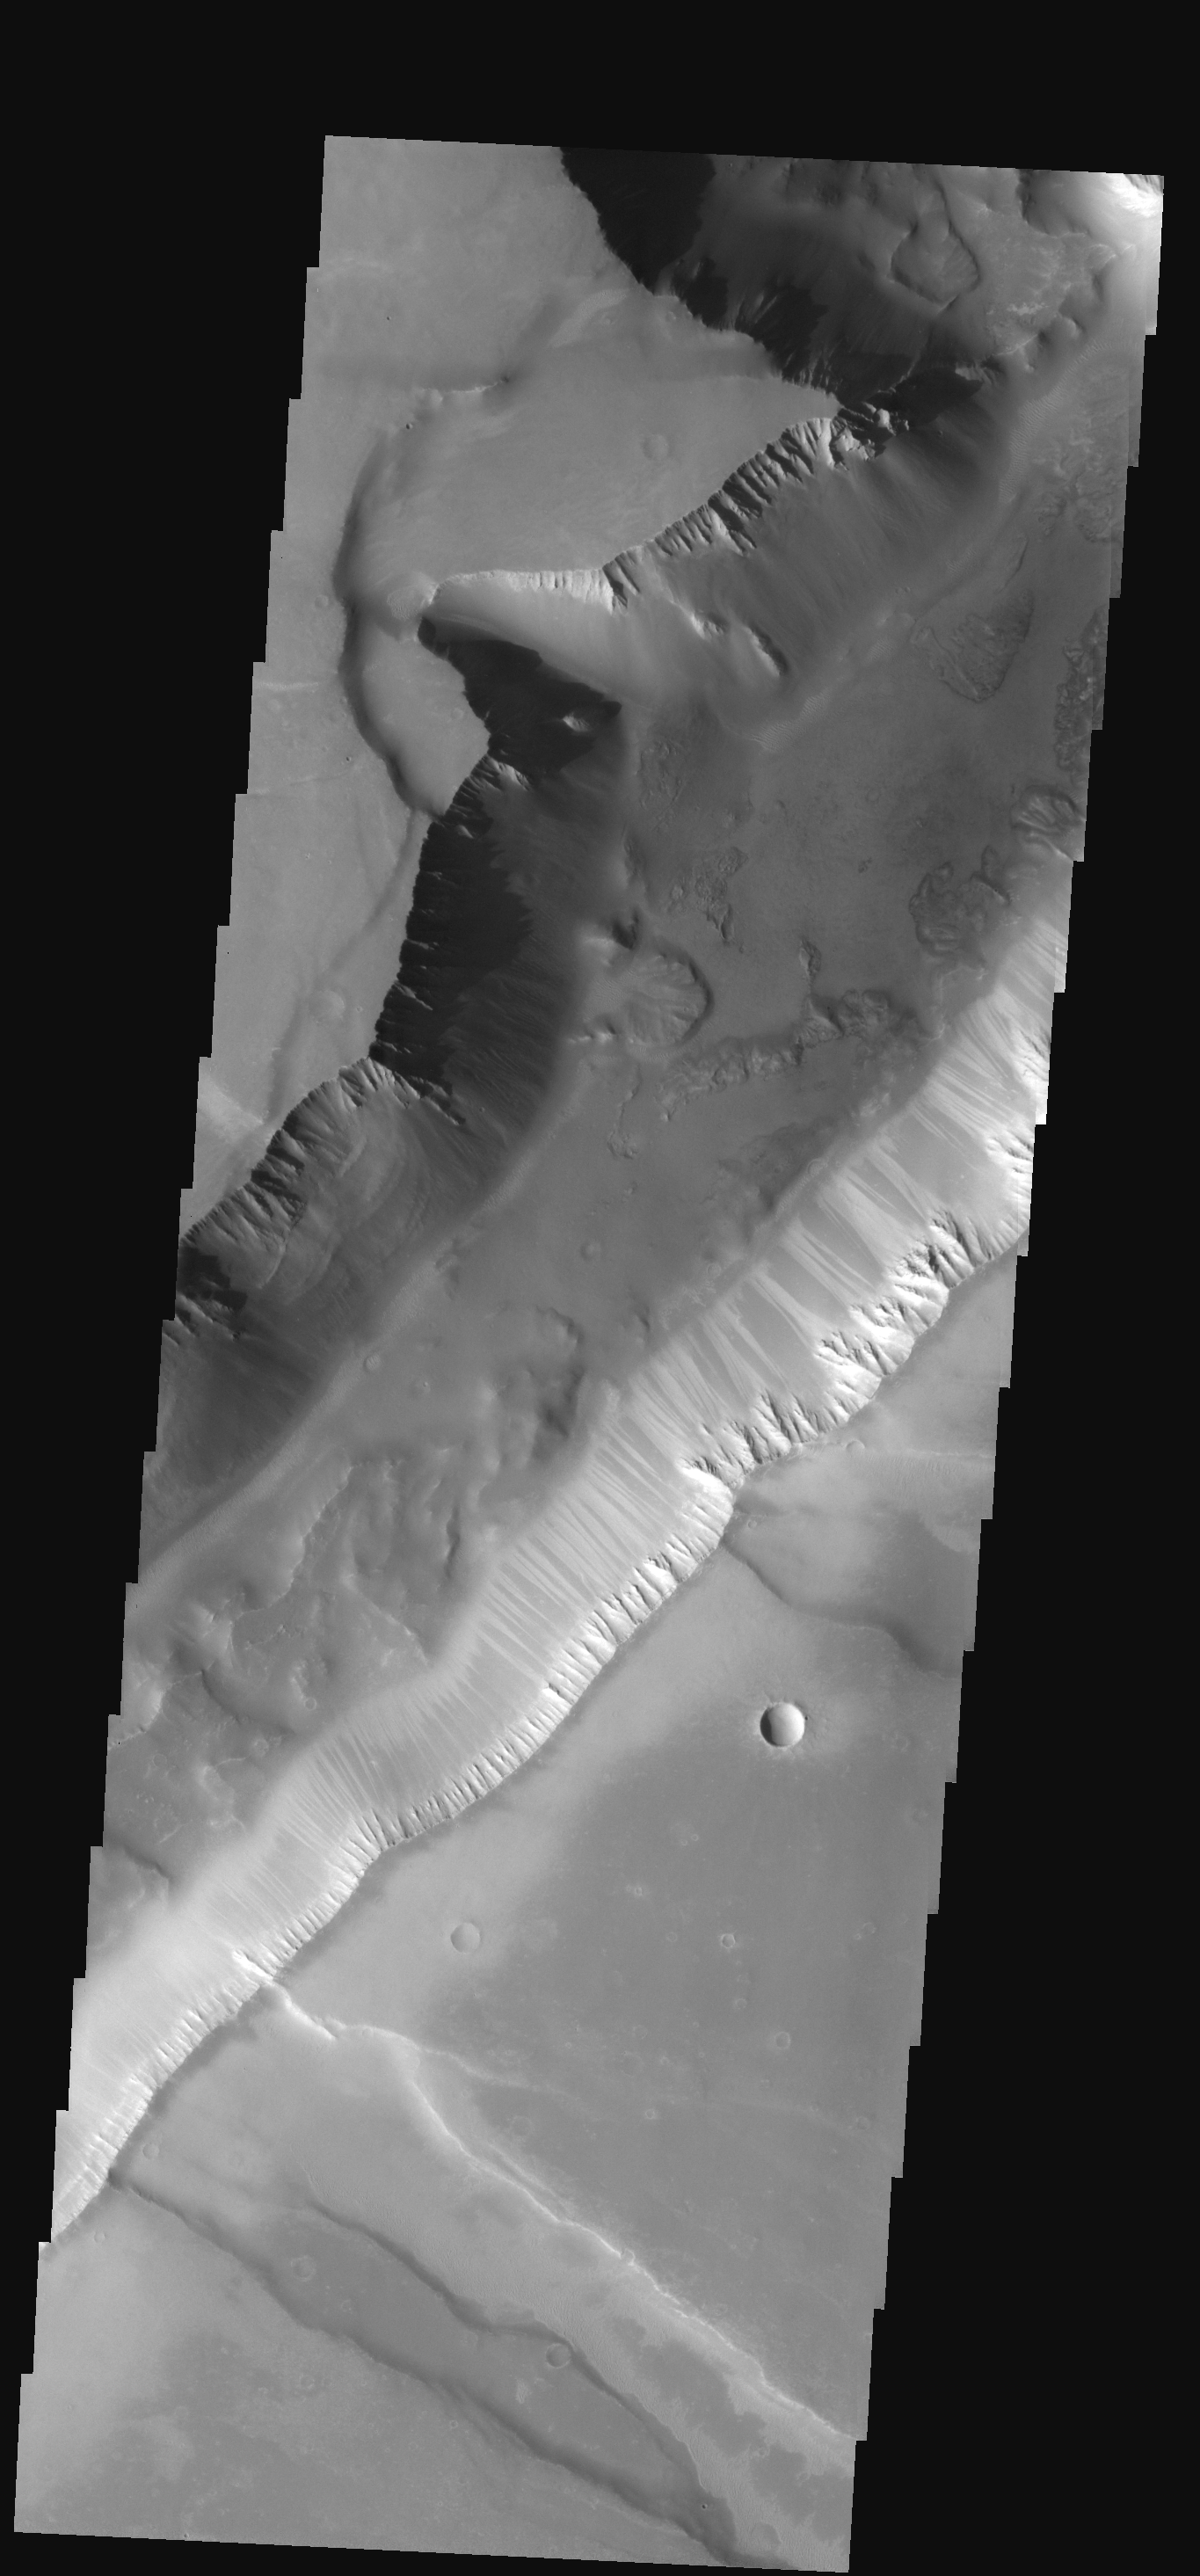

Moving Downhill

This narrow canyon is part of Coprates Chasma. On the east side of the canyon a landslide is visible. The southern wall of the canyon is marked by bright and dark streaks where dust has slid down the cliff face.

Image information: VIS instrument. Latitude -10.5N, Longitude 264.8E. 17 meter/pixel resolution.

Note: this THEMIS visual image has not been radiometrically nor geometrically calibrated for this preliminary release. An empirical correction has been performed to remove instrumental effects. A linear shift has been applied in the cross-track and down-track direction to approximate spacecraft and planetary motion. Fully calibrated and geometrically projected images will be released through the Planetary Data System in accordance with Project policies at a later time.

NASA’s Jet Propulsion Laboratory manages the 2001 Mars Odyssey mission for NASA’s Office of Space Science, Washington, D.C. The Thermal Emission Imaging System (THEMIS) was developed by Arizona State University, Tempe, in collaboration with Raytheon Santa Barbara Remote Sensing. The THEMIS investigation is led by Dr. Philip Christensen at Arizona State University. Lockheed Martin Astronautics, Denver, is the prime contractor for the Odyssey project, and developed and built the orbiter. Mission operations are conducted jointly from Lockheed Martin and from JPL, a division of the California Institute of Technology in Pasadena.

Credit: NASA/JPL/ASU